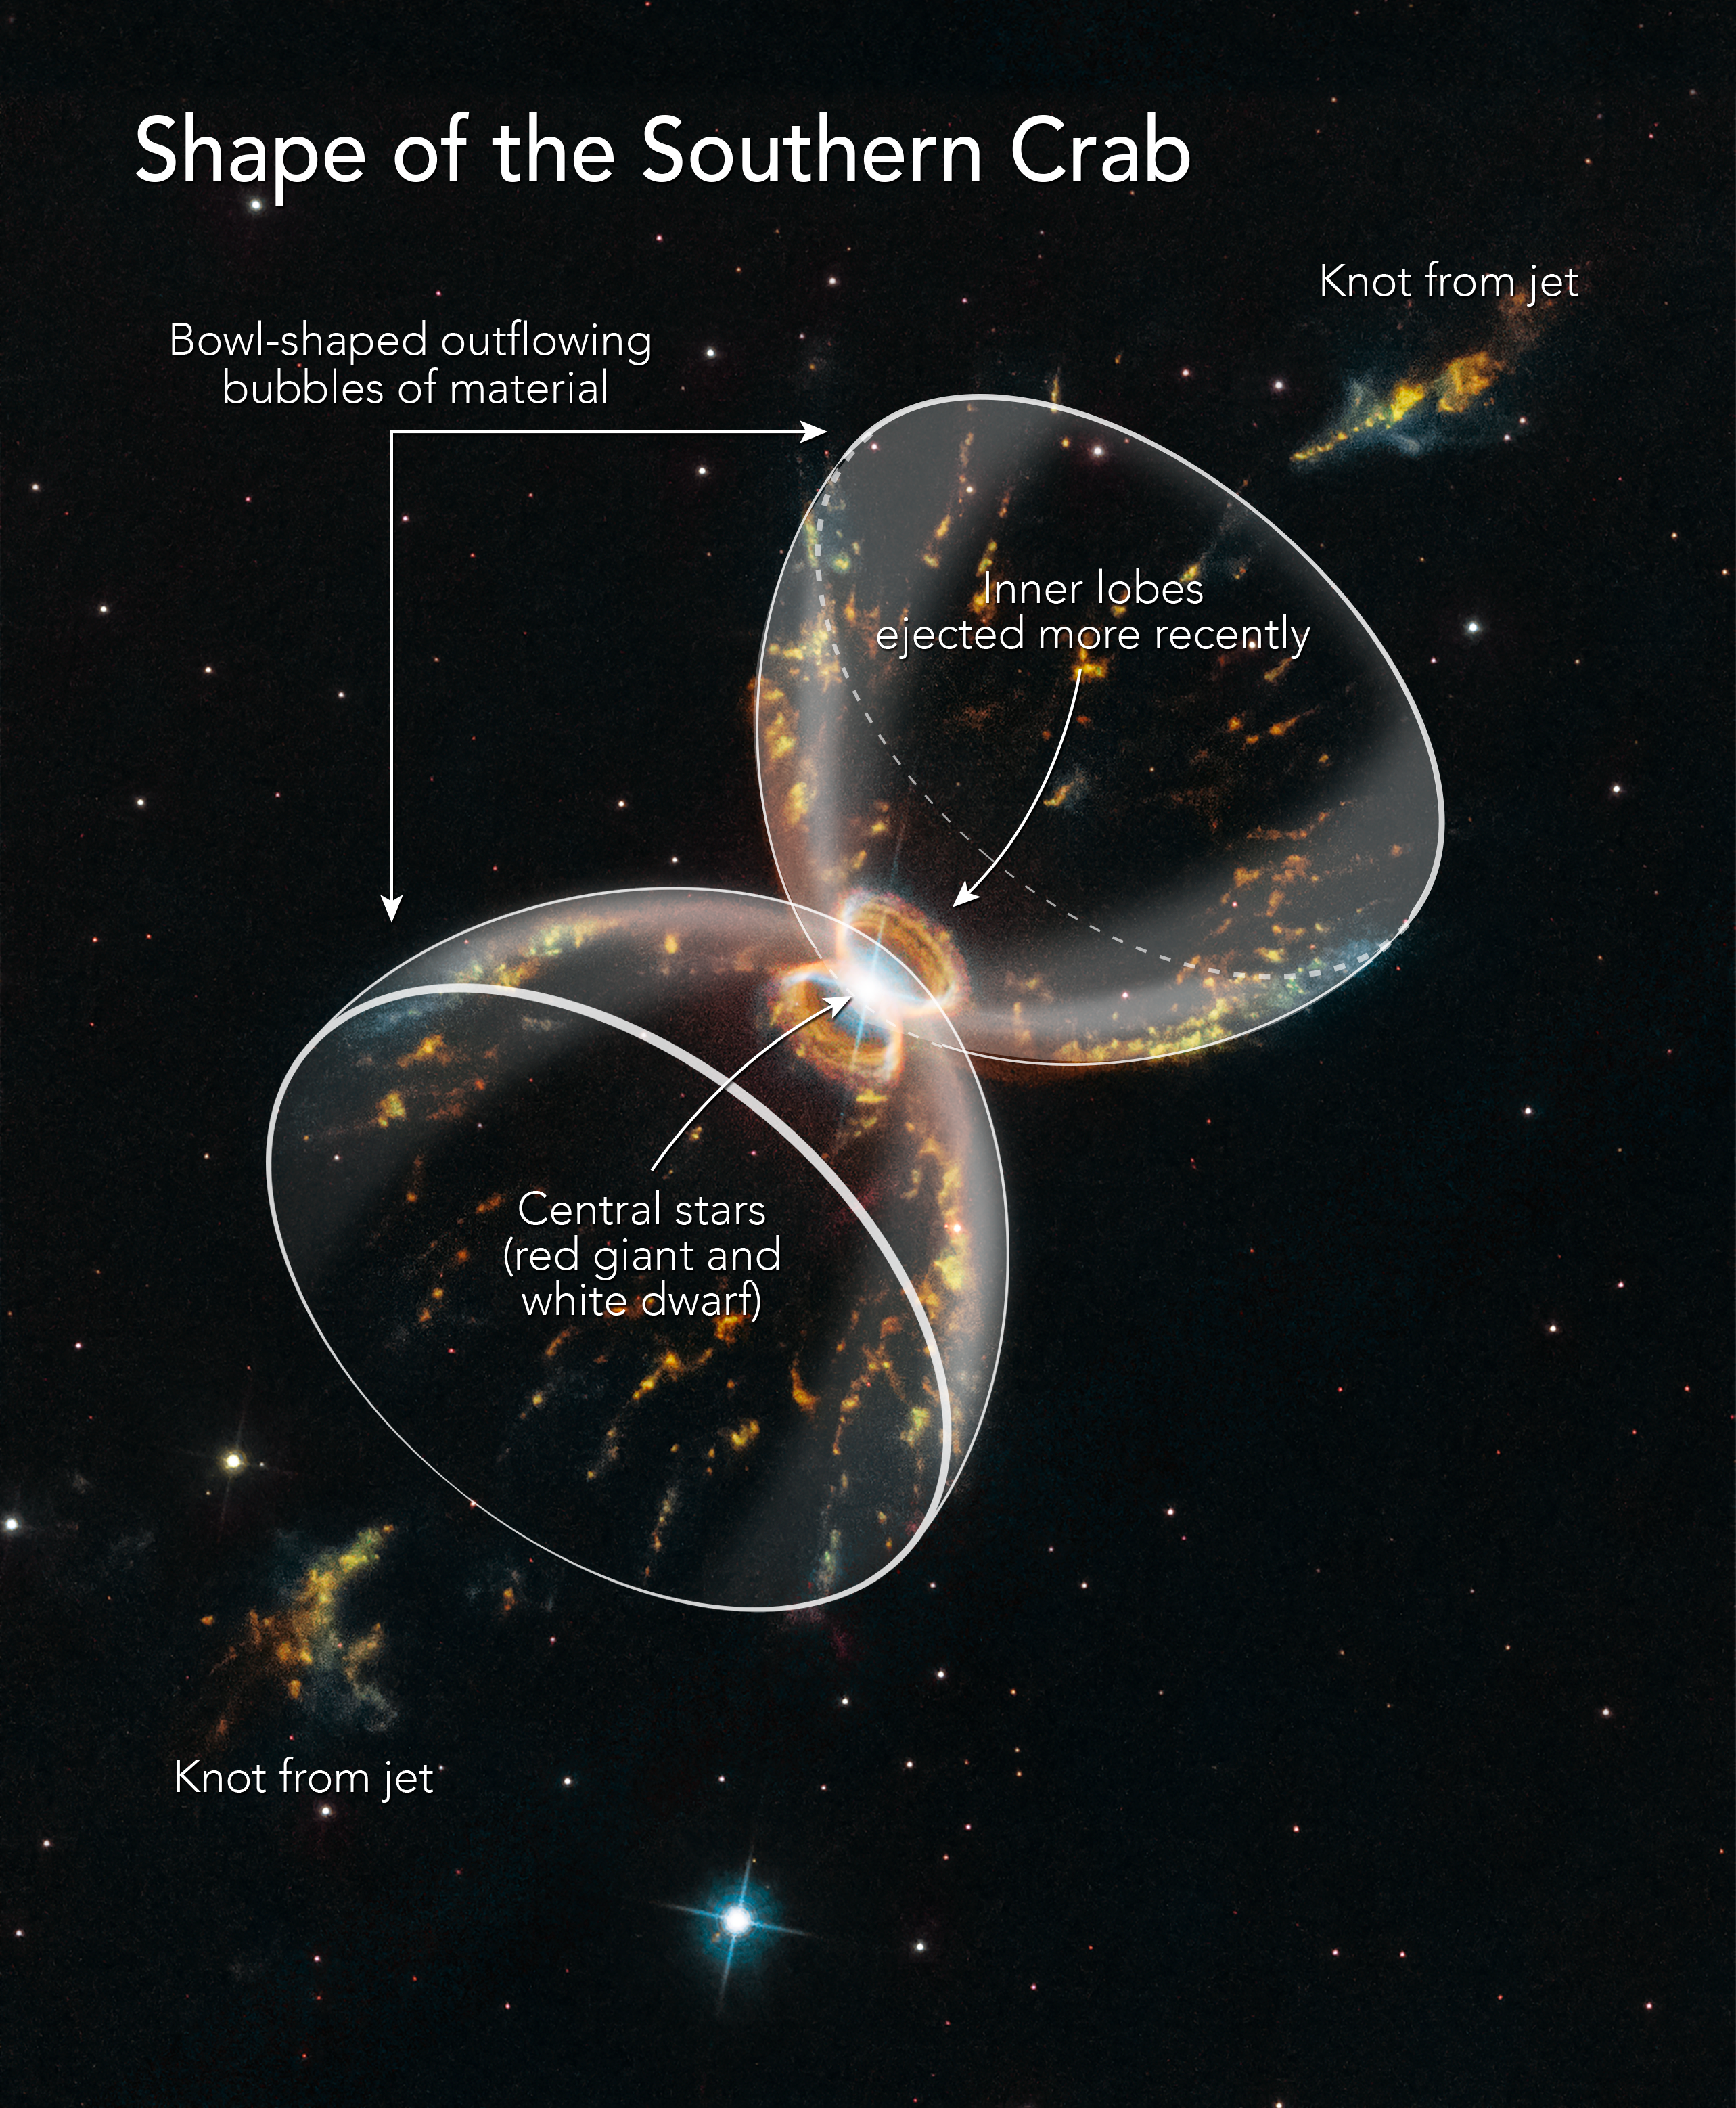

Shape of the Southern Crab Nebula

Diagram of the Southern Crab Nebula Structure

This diagram traces the hourglass structure formed by a pair of huge, bipolar gas bubbles ejected by a double star in the center of the Southern Crab Nebula. The gases are dispersed too thinly for the full shape of the hourglass to be photographed. Instead, the bubbles appear brightest at the edges, giving the illusion of crab leg structures. The stars are likely embedded inside a disk of material that constricts and directs the outflow of gas from the system. This disk apparently also launched twin jets of material that form knots far outside the system as they slam into interstellar material.

Credit: NASA, ESA, and A. Feild (STScI)